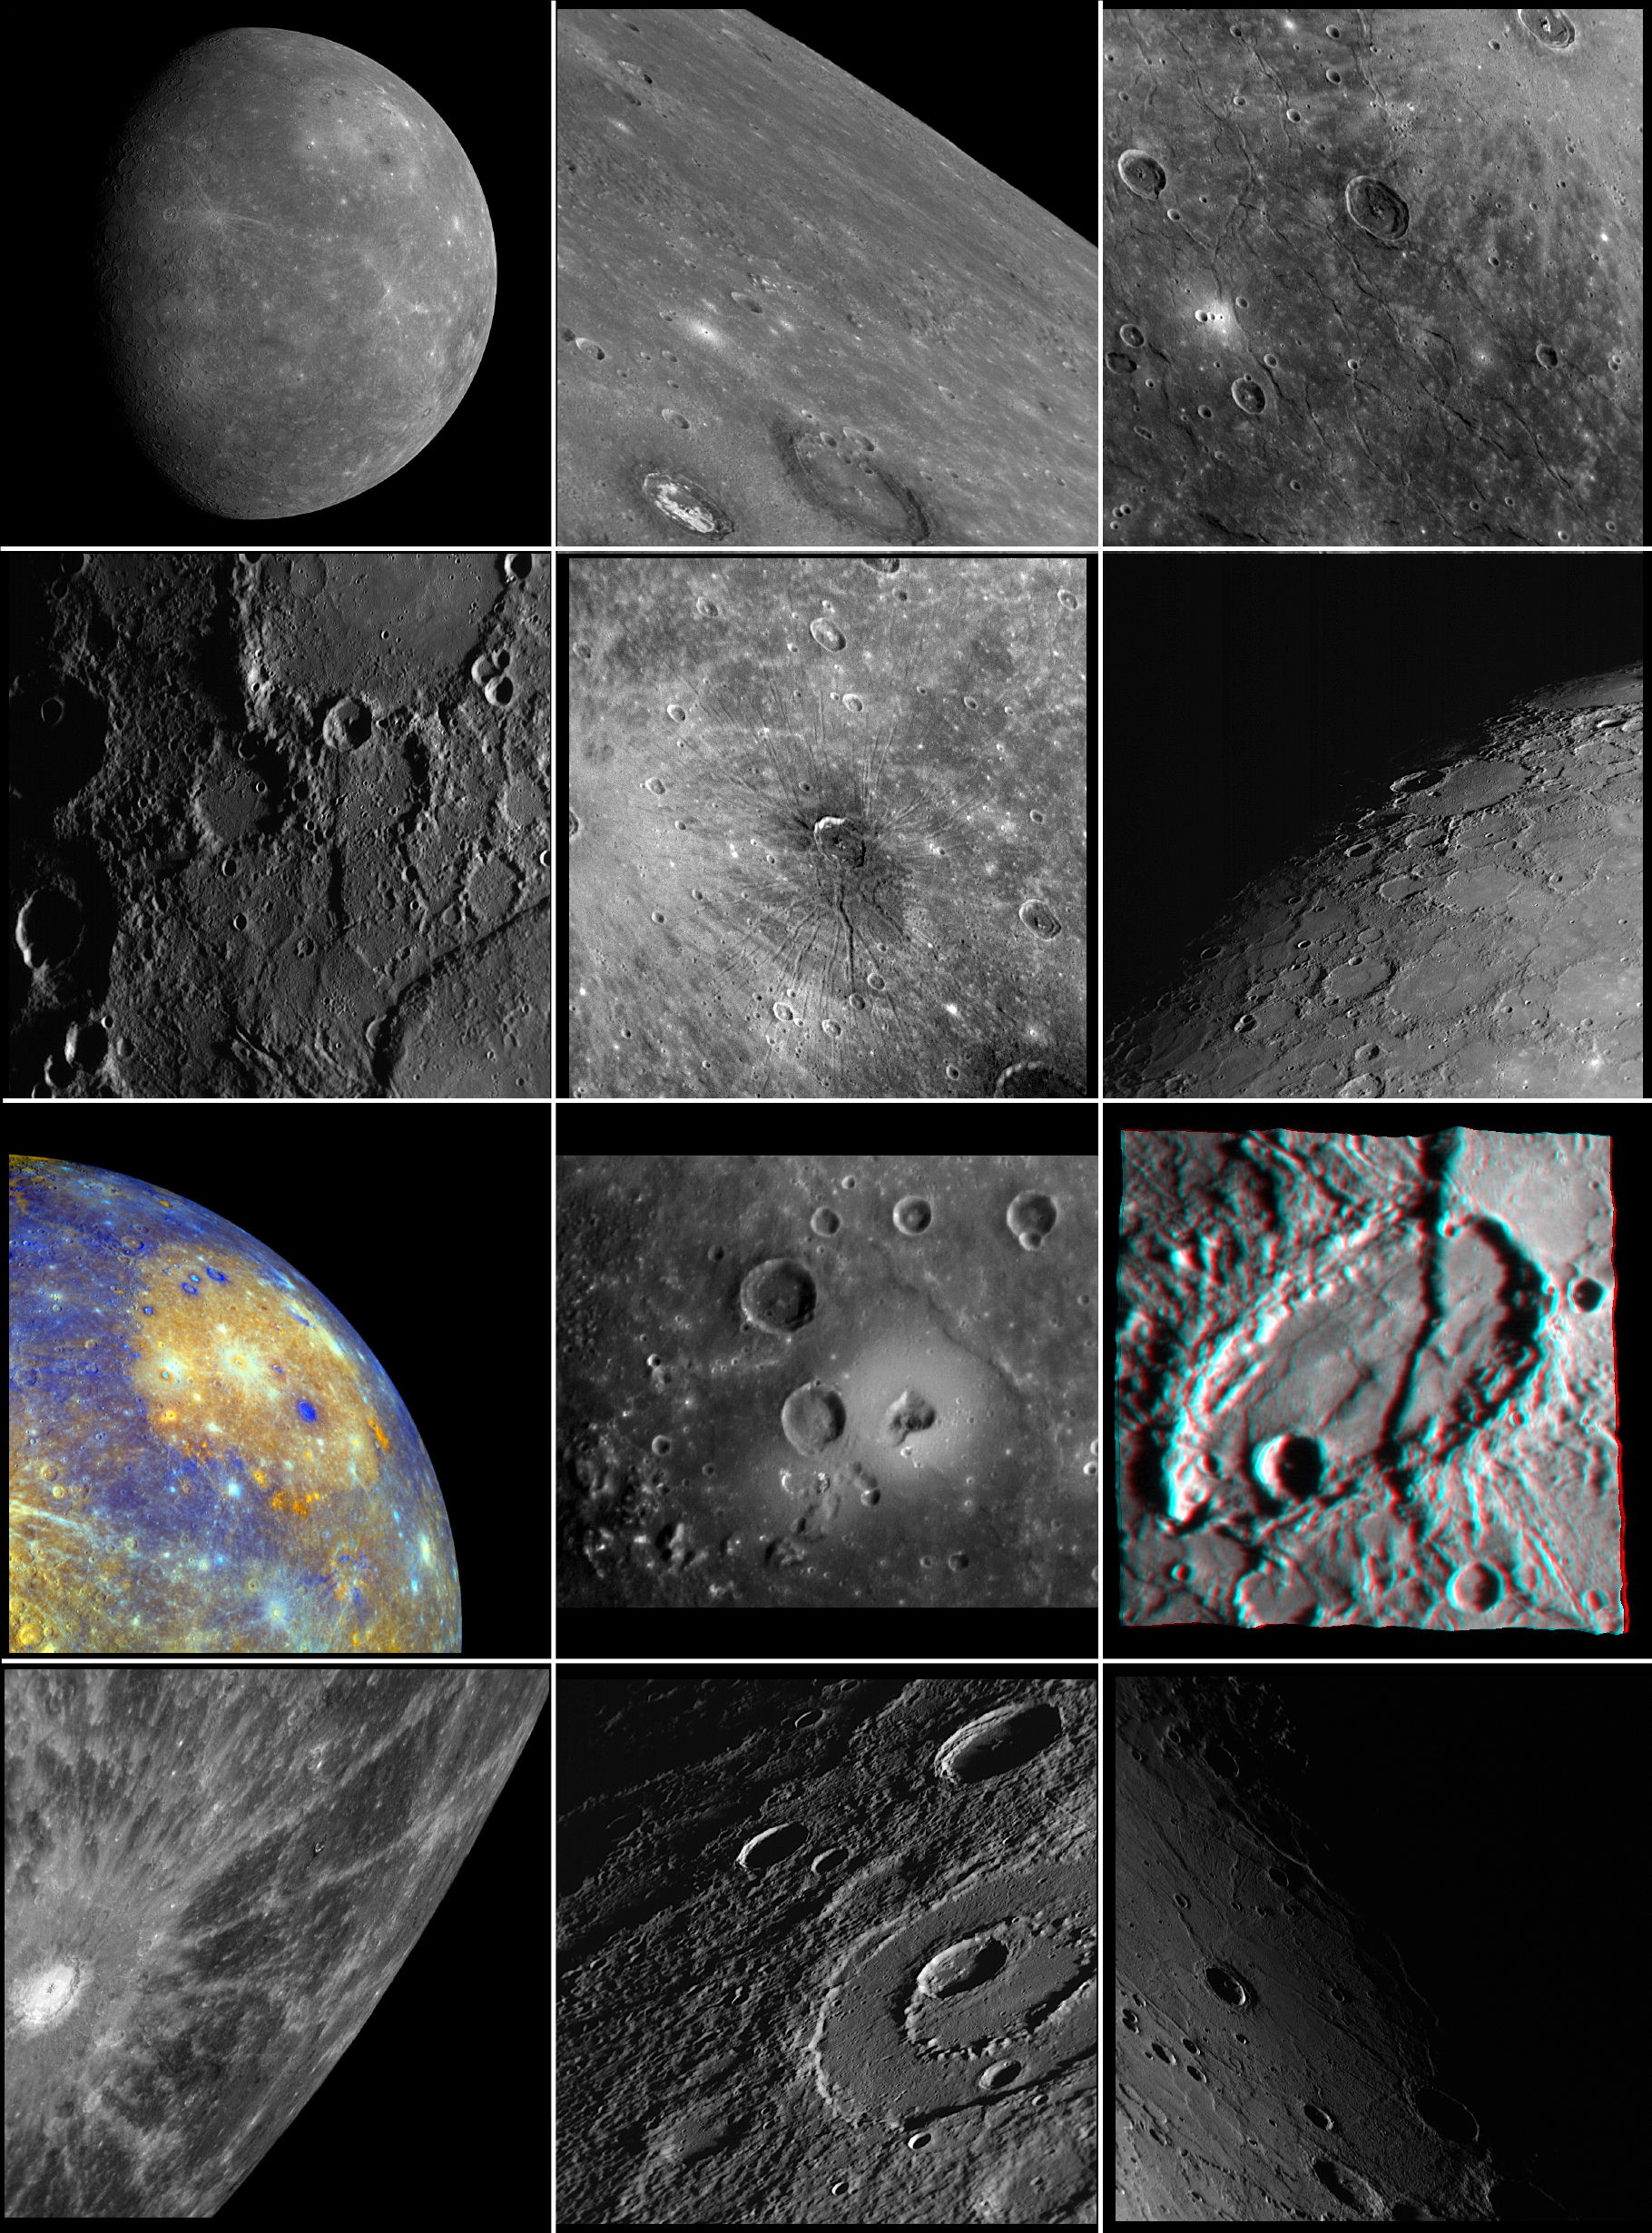

2008: Looking Back at the Year with MESSENGER Images

The year 2008 has been an eventful and historic one for both the MESSENGER mission and Mercury science. When 2008 began, only 45% of Mercury surface had been seen by spacecraft. Then in 2008, the MESSENGER mission flew by Mercury twice, first on January 14 and again on October 6, capturing images of previously unseen terrain. Now, as 2008 comes to its end, imaging coverage of Mercury’s surface is about 90%. The MESSENGER mission still has much to look forward to, with a third Mercury flyby in 2009 and orbiting Mercury beginning in 2011. But for the moment, let’s reflect back on 2008, with the help of 12 MESSENGER images:

January: MESSENGER’s First Look at Mercury’s Previously Unseen SideFebruary: Craters in CalorisMarch: Exploring the Evolution of the Caloris BasinApril: Discovering New Rupes on MercuryMay: Mercury’s First FossaeJune: By Dawn’s Early LightJuly: Caloris Basin – in Color!August: Mapping a VolcanoSeptember: Mercury –- in 3-D!October: “A” Spectacular Rayed CraterNovember: Peak-Ring Basin Close-Up from the Second Mercury Flyby
These images are from MESSENGER, a NASA Discovery mission to conduct the first orbital study of the innermost planet, Mercury. For information regarding the use of images, see the MESSENGER image use policy.

Credit: NASA/Johns Hopkins University Applied Physics Laboratory/Carnegie Institution of Washington